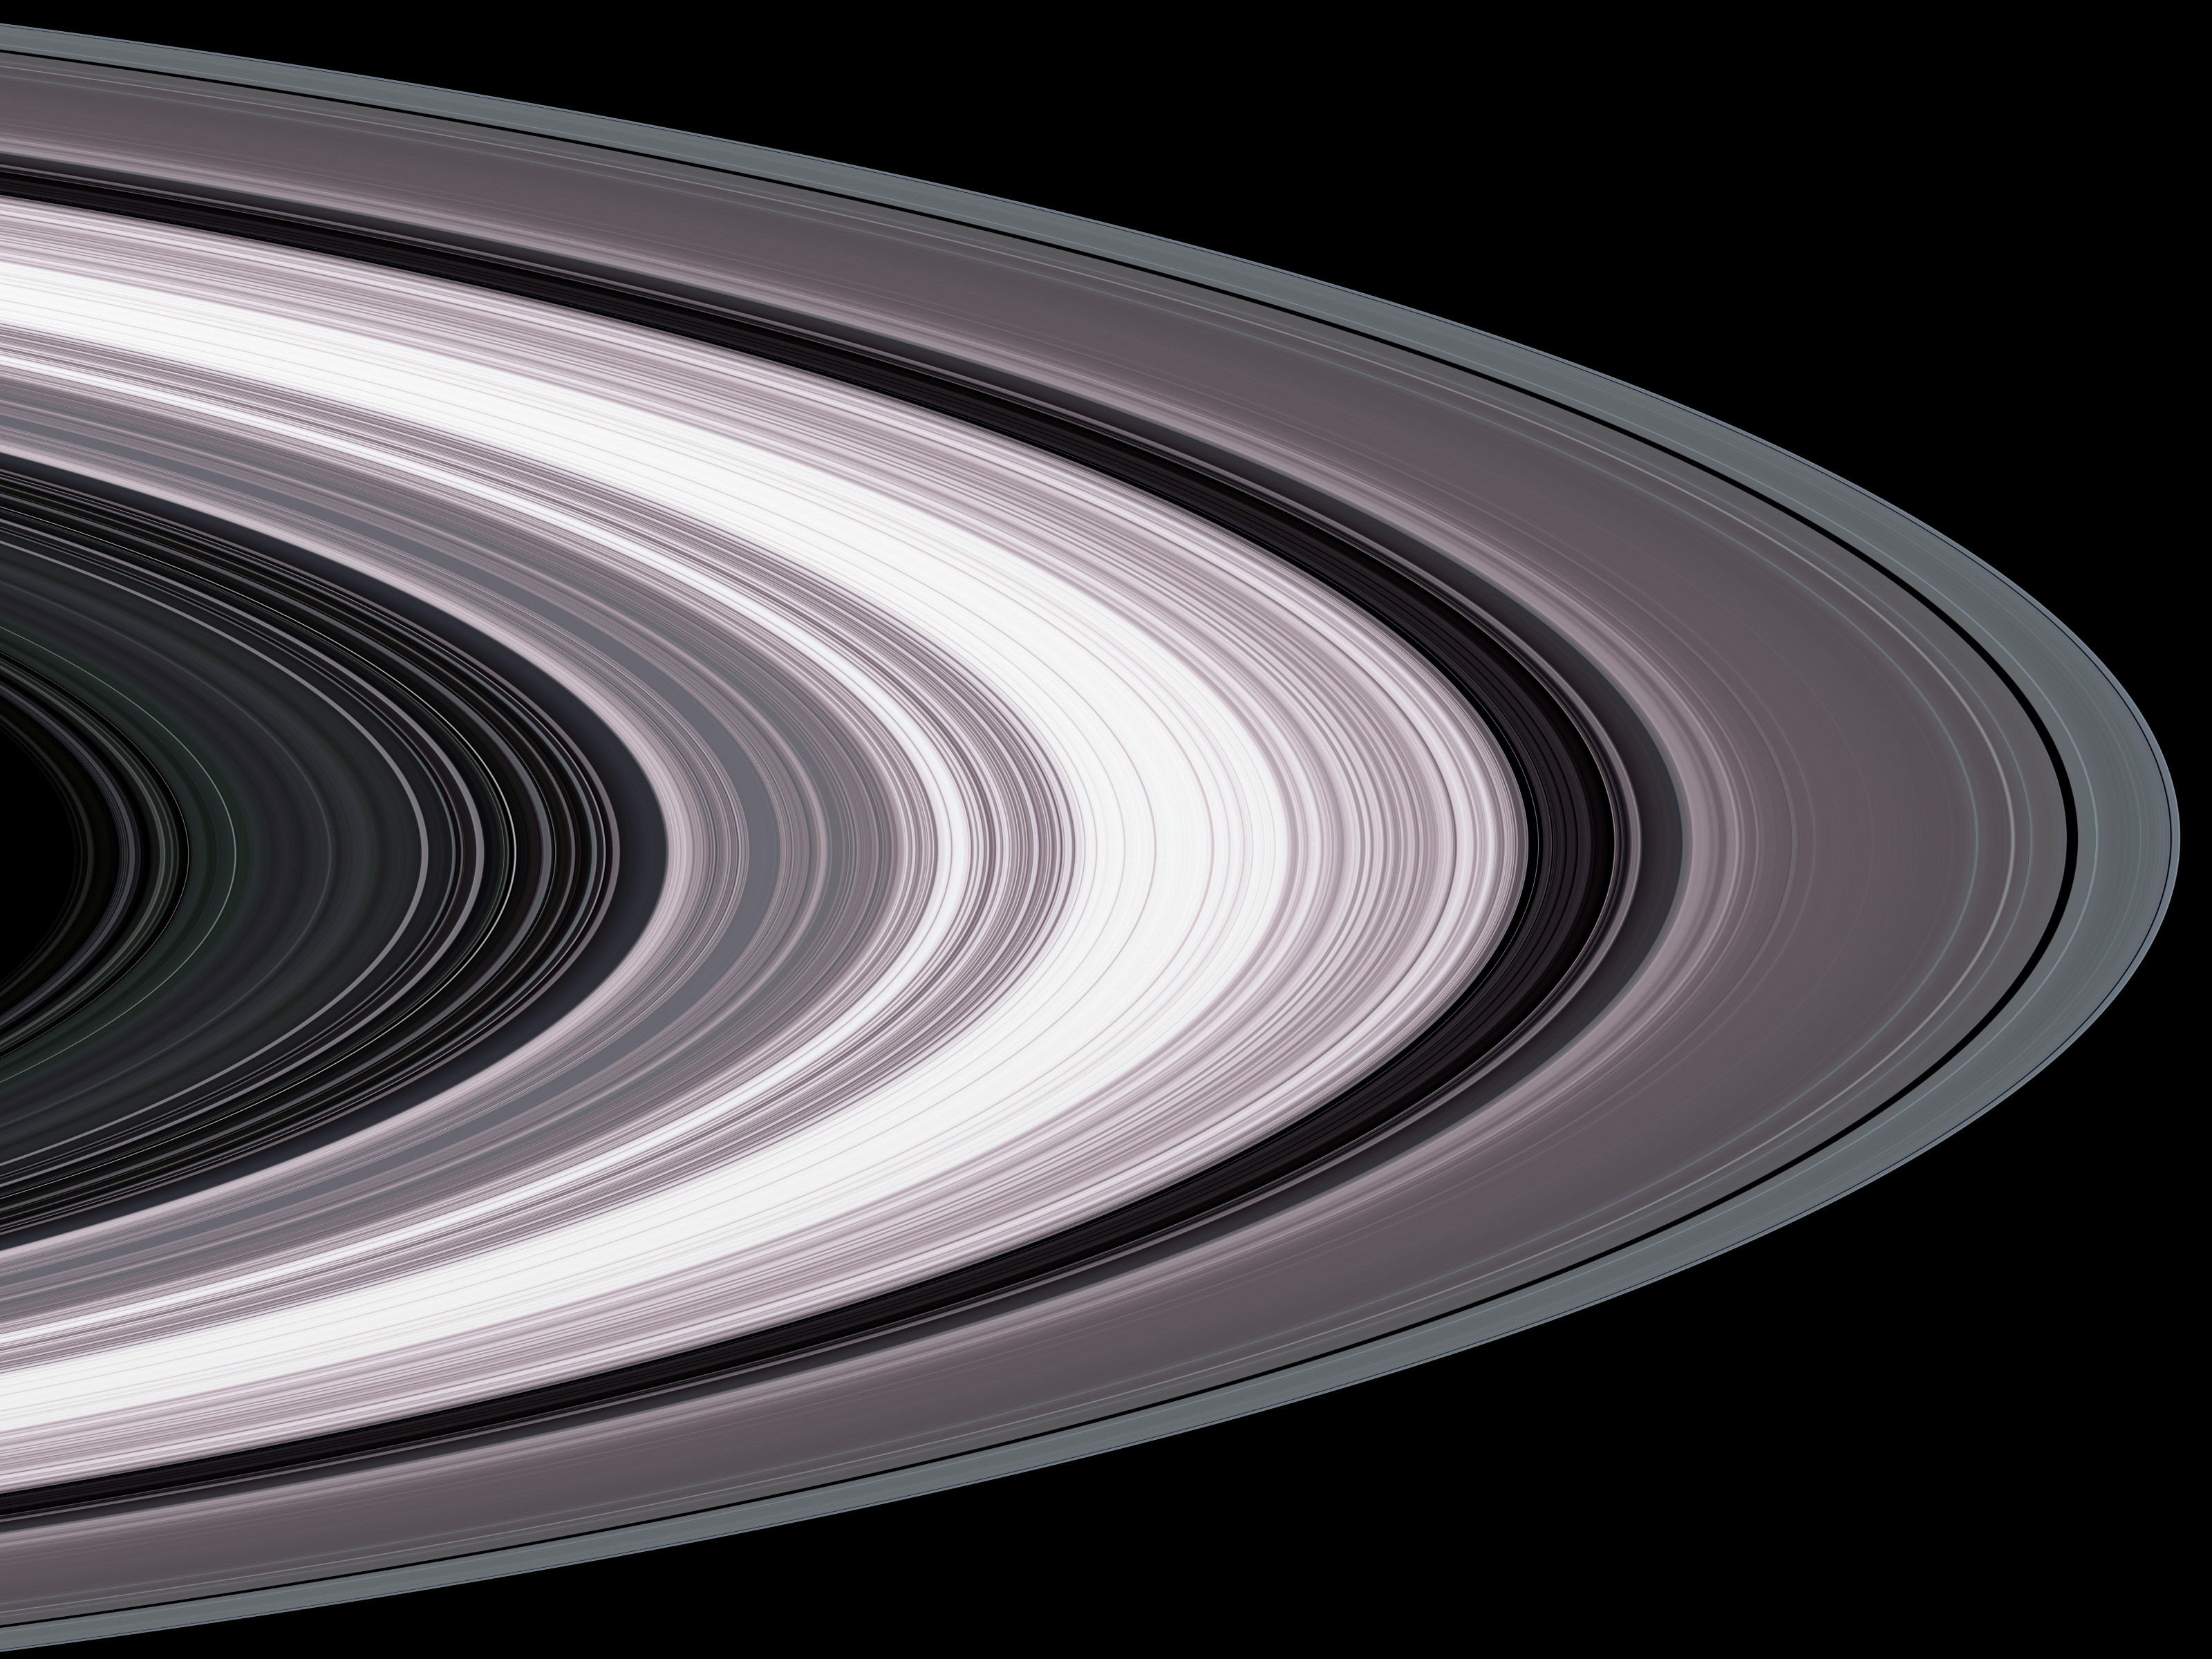

Small Particles in Saturn’s Rings

Specially designed Cassini orbits place Earth and Cassini on opposite sides of Saturn’s rings, a geometry known as occultation. Cassini conducted the first radio occultation observation of Saturn’s rings on May 3, 2005.

Three simultaneous radio signals of 0.94, 3.6, and 13 centimeter wavelengths (Ka-, X-, and S-bands) were sent from Cassini through the rings to Earth. The observed change of each signal as Cassini moved behind the rings provided a profile of the distribution of ring material as a function of distance from Saturn, or an optical depth profile.

This simulated image was constructed from the measured optical depth profiles. It depicts the observed ring structure at about 10 kilometers (6 miles) in resolution. Color is used to represent information about ring particle sizes in different regions based on the measured effects of the three radio signals.

Shades of purple, primarily over most of the inner ring (ring B) and the inner portion of the next ring (ring A), indicate regions where there is a lack of particles less than 5 centimeters (about 2 inches) in diameter. Green and blue shades indicate regions where there are particles of sizes smaller than 5 centimeters (2 inches) and 1 centimeter (less than one third of an inch), respectively, primarily in outer ring A and within most of ring C. From other evidence in the radio observations, all ring regions appear to be populated by a broad range of particle size distribution that extends to boulder sizes (several to many meters or yards across).

The Cassini-Huygens mission is a cooperative project of NASA, the European Space Agency and the Italian Space Agency. The Jet Propulsion Laboratory, a division of the California Institute of Technology in Pasadena, manages the mission for NASA’s Science Mission Directorate, Washington, D.C. The Cassini orbiter was designed, developed and assembled at JPL. The radio science team is based at JPL.

Credit: NASA/JPL